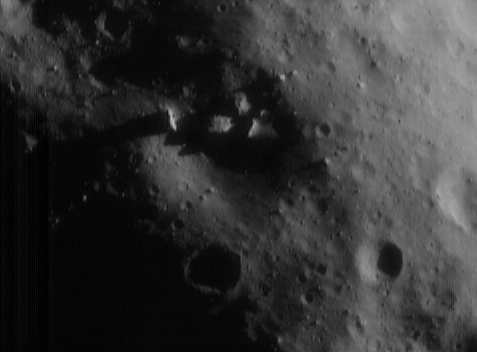

Peeking Into the Sunlight

NEAR Shoemaker images have shown many large boulders on Eros’ surface, but seldom are the boulders as big and as close as the ones in this image taken on June 20, 2000, from an altitude of 51 kilometers (32 miles). Nestled within the 700-meter (2300-foot) diameter crater at the center of the picture are four particularly large rocks whose tops protrude out from the shadowed crater interior and into sunlight. The center boulder, the largest, is about 100 meters (330 feet) across. The whole scene is approximately 1.9 kilometers (1.2 miles) across.

Built and managed by The Johns Hopkins University Applied Physics Laboratory, Laurel, Maryland, NEAR was the first spacecraft launched in NASA’s Discovery Program of low-cost, small-scale planetary missions. See the NEAR web page at http://near.jhuapl.edu/ for more details.

Credit: NASA/JPL/JHUAPL